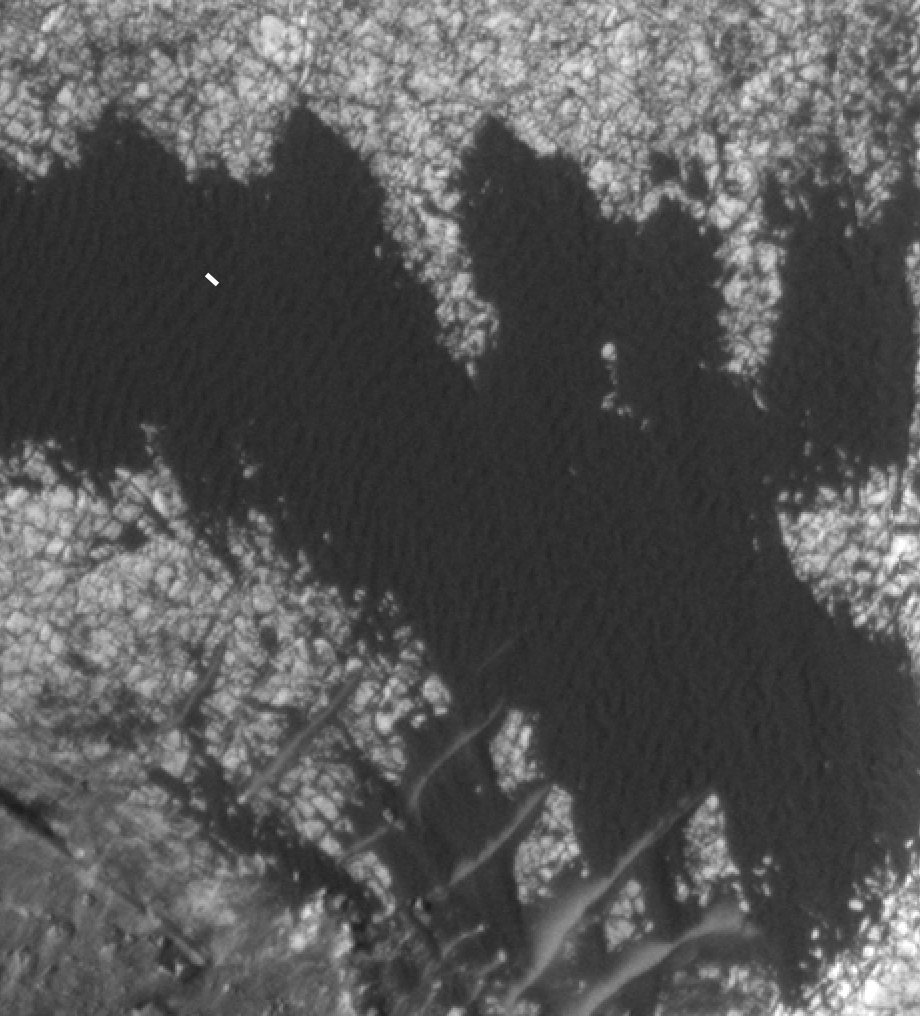

Blowing in the Martian Wind

A rippled patch of sand in Becquerel Crater on Mars moved about two meters (about two yards) between November 24, 2006 and September 5, 2010, as observed in these images taken by NASA’s Mars Reconnaissance Orbiter. The white line tracks the displacement between two ripples. Becquerel Crater is located just north of the equator in the Arabia Terra region.

This is one of several sites where the orbiter has observed shifting sand dunes and ripples. Previously, scientists thought sand on Mars was mostly immobile. It took the mission’s High Resolution Imaging Science Experiment (HiRISE) to take sharp enough images to finally see the movement.

While dust is easily blown around the Red Planet, its thin atmosphere means that strong winds are required to move grains of sand.

The Mars Reconnaissance Orbiter is managed by NASA’s Jet Propulsion Laboratory for NASA’s Science Mission Directorate in Washington. The University of Arizona’s Lunar and Planetary Laboratory operates HiRISE. The camera was built by Ball Aerospace & Technologies Corp. in Boulder, Colo. Johns Hopkins University Applied Physics Laboratory in Laurel, Md., provided and operates CRISM. JPL is a division of the California Institute of Technology in Pasadena.

Credit: NASA/JPL-Caltech/Univ. of Ariz./JHUAPL